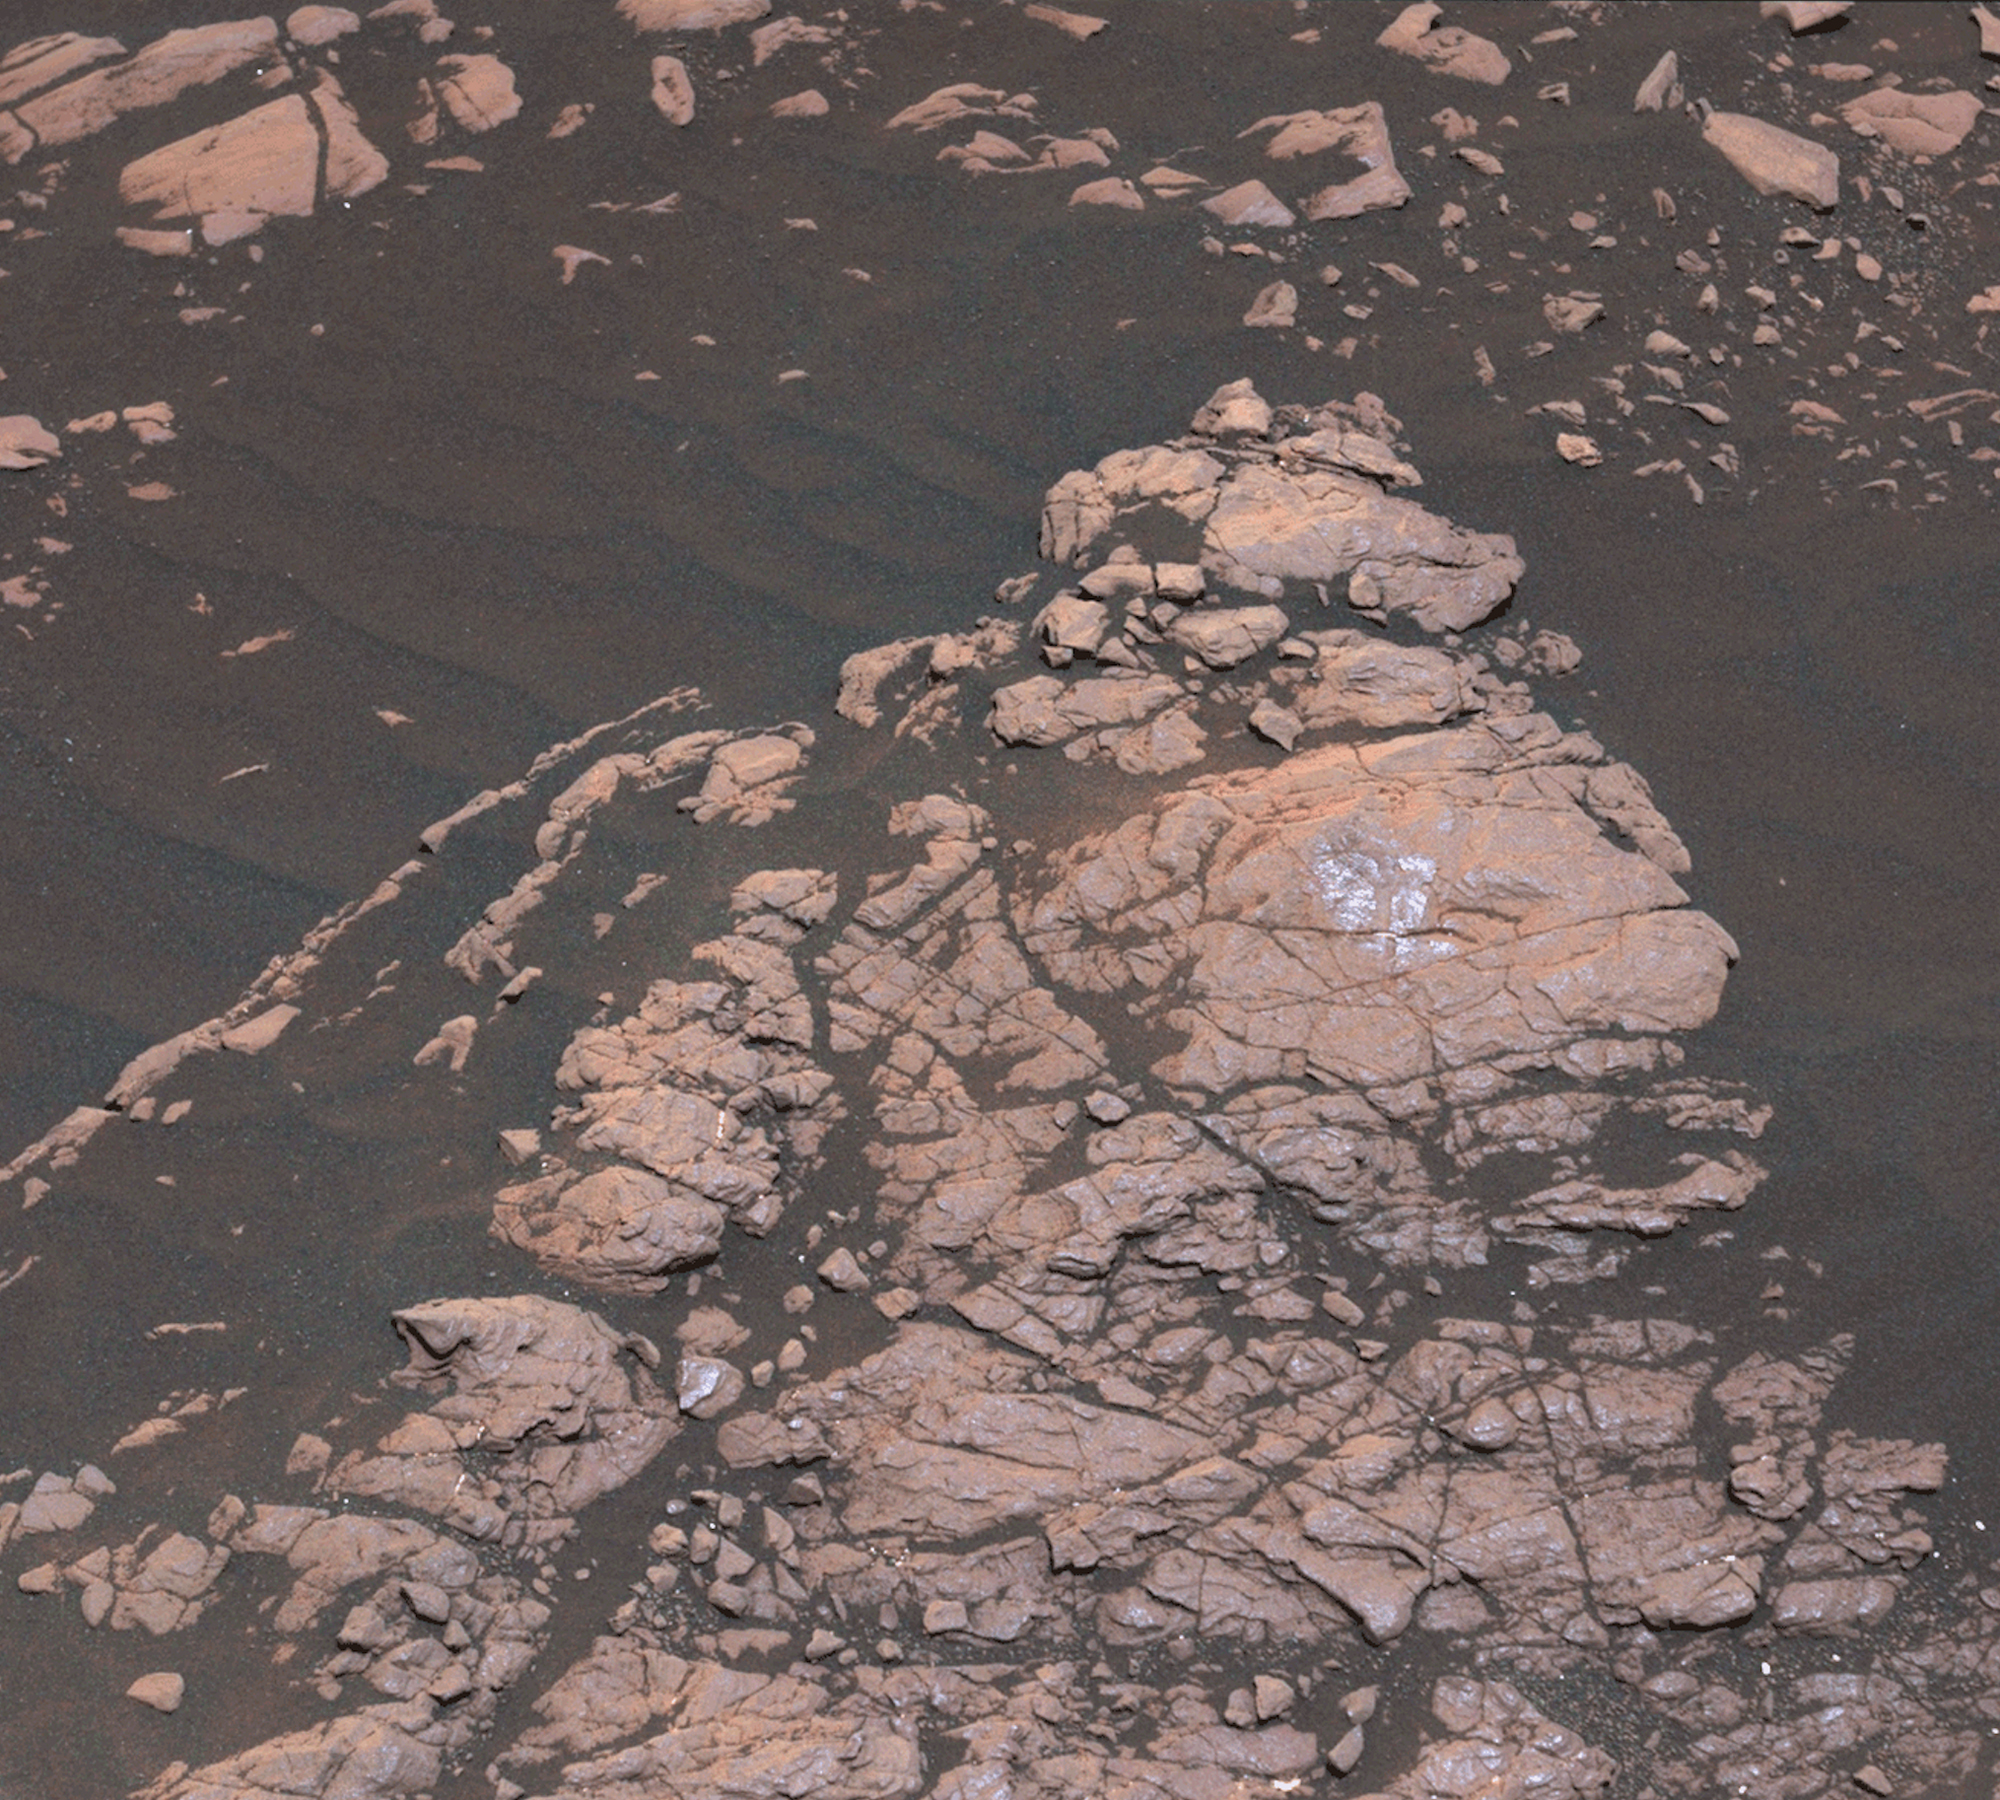

Curiosity’s First Clay Unit Drill Hole

The Mast Camera, or Mastcam, on NASA’s Curiosity Mars rover captured this set of images before and after it drilled a rock nicknamed “Aberlady,” on Saturday, April 6, 2019 (the 2,370th Martian day, or sol, of the mission). The rock and others nearby appear to have moved when the drill was retracted. This was the first time Curiosity has drilled in the long-awaited “clay-bearing unit.”

The scene is presented with a color adjustment that approximates white balancing to resemble how the rocks and sand would appear under daytime lighting conditions on Earth.

Malin Space Science Systems in San Diego built and operates Mastcam. A division of Caltech, the Jet Propulsion Laboratory in Pasadena, California, manages the Mars Science Laboratory Project for NASA’s Science Mission Directorate in Washington and built the project’s Curiosity rover.

Credit: NASA/JPL-Caltech/MSSS